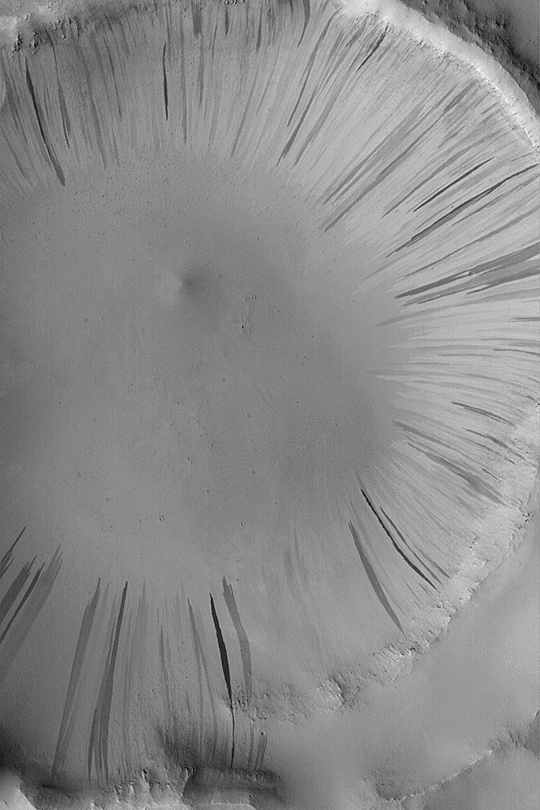

Slope Streaks in Arabia

MGS MOC Release No. MOC2-353, 7 May 2003

Light-, dark-, and intermediate-toned slope streaks are common in the thick, dust-mantled regions of Arabia Terra, parts of Tharsis, Memnonia, and some of the knobby areas west of Amazonis Planitia. They most likely form by avalanching of loose, dry dust, perhaps each triggered by a gust of wind. This Mars Global Surveyor (MGS) Mars Orbiter Camera (MOC) image, acquired earlier this week (in May 2003), shows a plethora of slope streaks on the walls of an impact crater in east-central Arabia Terra near 13.0°N, 319.8°W. The image is 3 km (1.9 mi) wide; sunlight illuminates the scene from the left/lower left.

Credit: NASA/JPL/Malin Space Science Systems